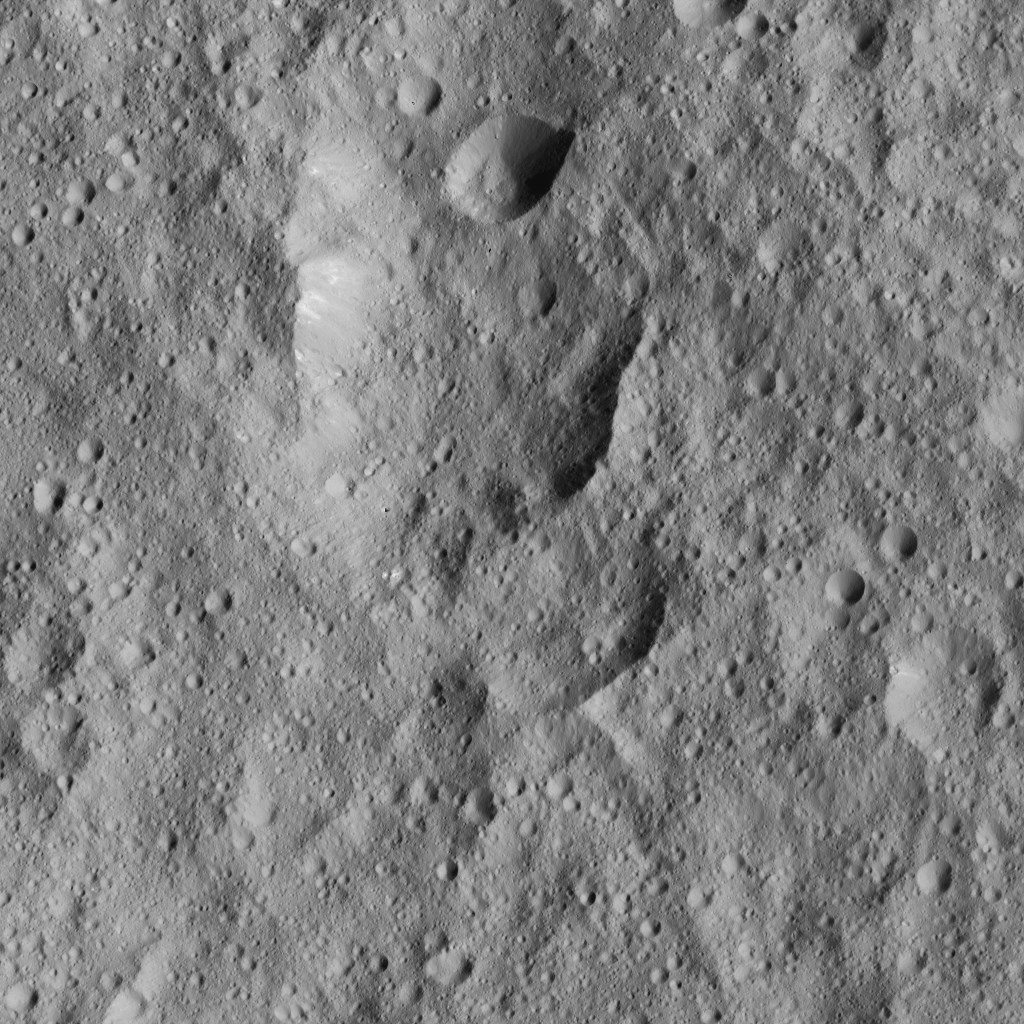

Dawn LAMO Image 205

This image from NASA’s Dawn spacecraft shows cratered terrain to the west of Ahuna Mons. In this area there are chains of craters called Uhola Catenae. The image is centered at 7 degrees south latitude, 304 degrees east longitude.

Dawn took this image on June 13, 2016, from its low-altitude mapping orbit, at a distance of about 240 miles (385 kilometers) above the surface. The image resolution is 120 feet (35 meters) per pixel.

Dawn’s mission is managed by JPL for NASA’s Science Mission Directorate in Washington. Dawn is a project of the directorate’s Discovery Program, managed by NASA’s Marshall Space Flight Center in Huntsville, Alabama. UCLA is responsible for overall Dawn mission science. Orbital ATK, Inc., in Dulles, Virginia, designed and built the spacecraft. The German Aerospace Center, the Max Planck Institute for Solar System Research, the Italian Space Agency and the Italian National Astrophysical Institute are international partners on the mission team.

Credit: NASA/JPL-Caltech/UCLA/MPS/DLR/IDA